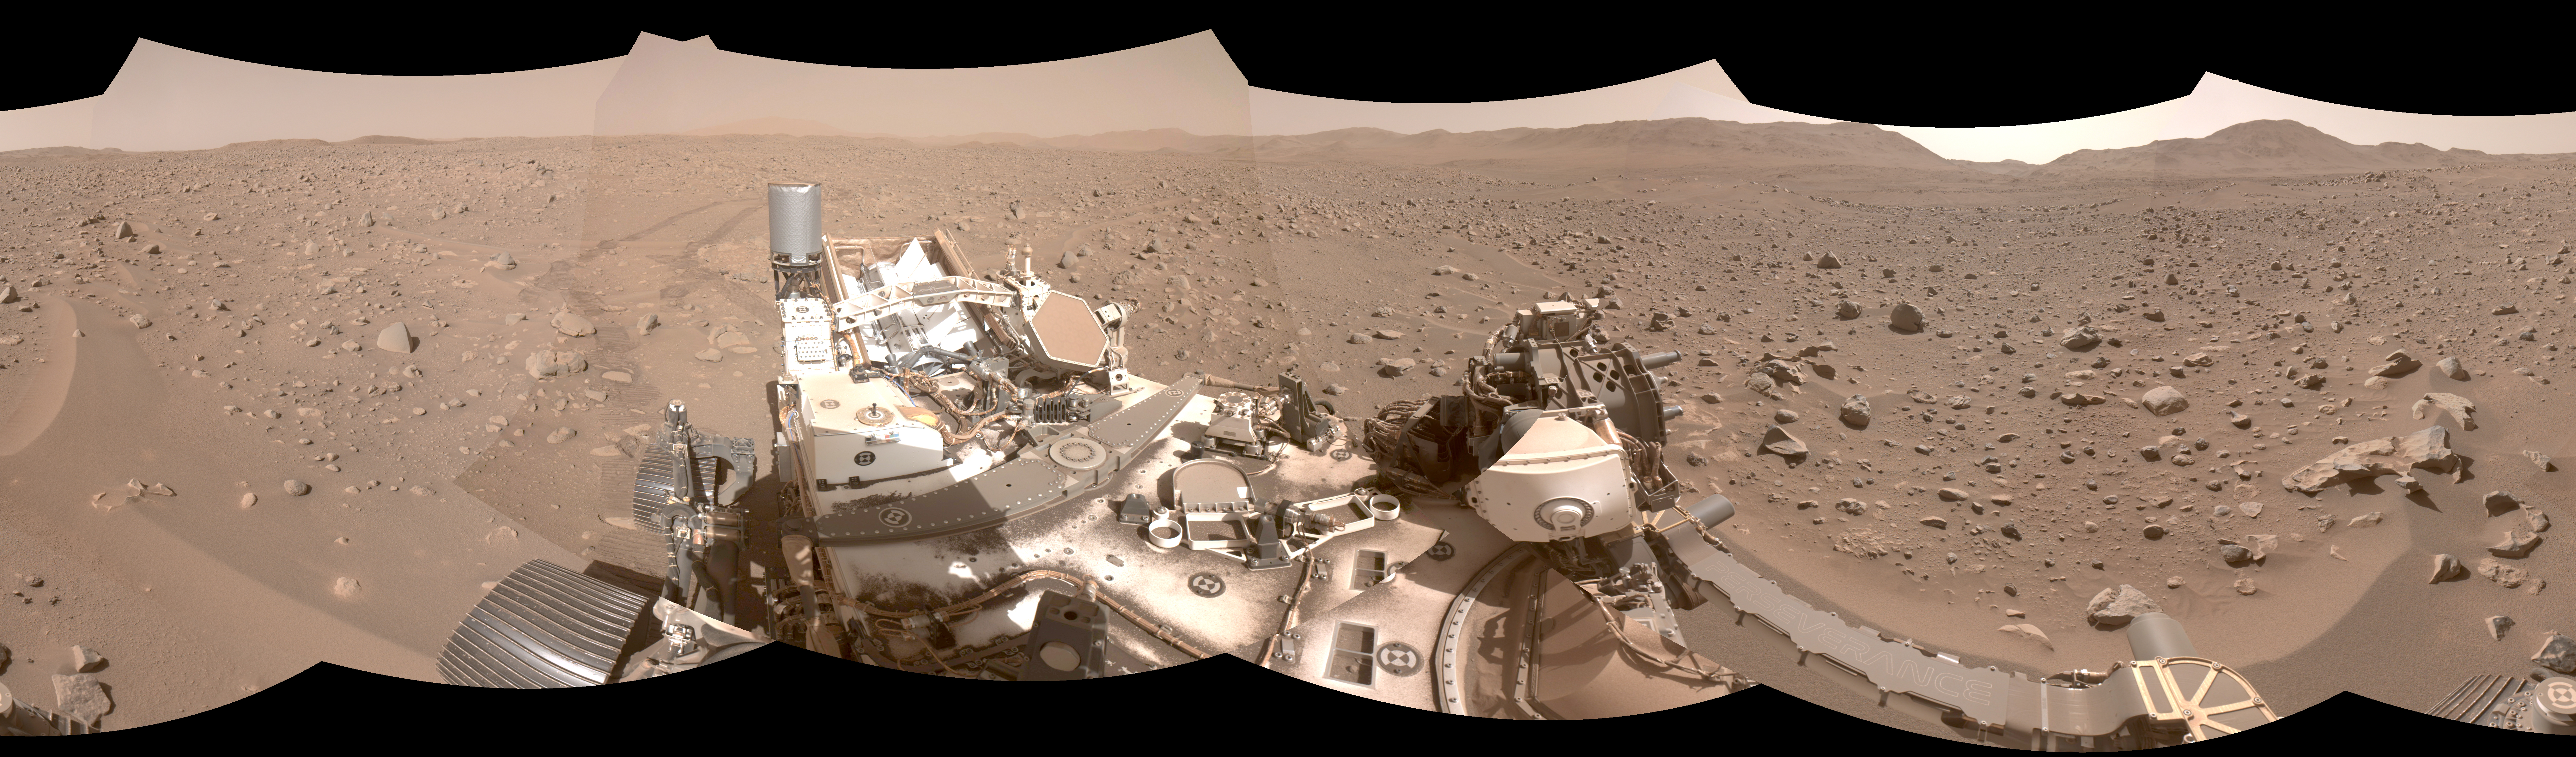

Perseverance Makes Tracks in Boulder Field

This mosaic shows part of the path NASA’s Perseverance Mars rover took through a portion of a boulder field dubbed “Snowdrift Peak.” It was generated using images taken by one of the rover’s navigation cameras on July 28, 2023, the 866th day, or sol, of the mission.

With the help of its self-driving autonomous navigation system, AutoNav, Perseverance traversed the boulder field much more quickly than previous rovers could have.

A key objective for Perseverance’s mission on Mars is astrobiology, including the search for signs of ancient microbial life. The rover will characterize the planet’s geology and past climate, pave the way for human exploration of the Red Planet, and be the first mission to collect and cache Martian rock and regolith (broken rock and dust).

Subsequent NASA missions, in cooperation with ESA (European Space Agency), would send spacecraft to Mars to collect these sealed samples from the surface and return them to Earth for in-depth analysis.

The Mars 2020 Perseverance mission is part of NASA’s Moon to Mars exploration approach, which includes Artemis missions to the Moon that will help prepare for human exploration of the Red Planet.

NASA’s Jet Propulsion Laboratory, which is managed for NASA by Caltech in Pasadena, California, built and manages operations of the Perseverance rover.

Credit: NASA/JPL-Caltech